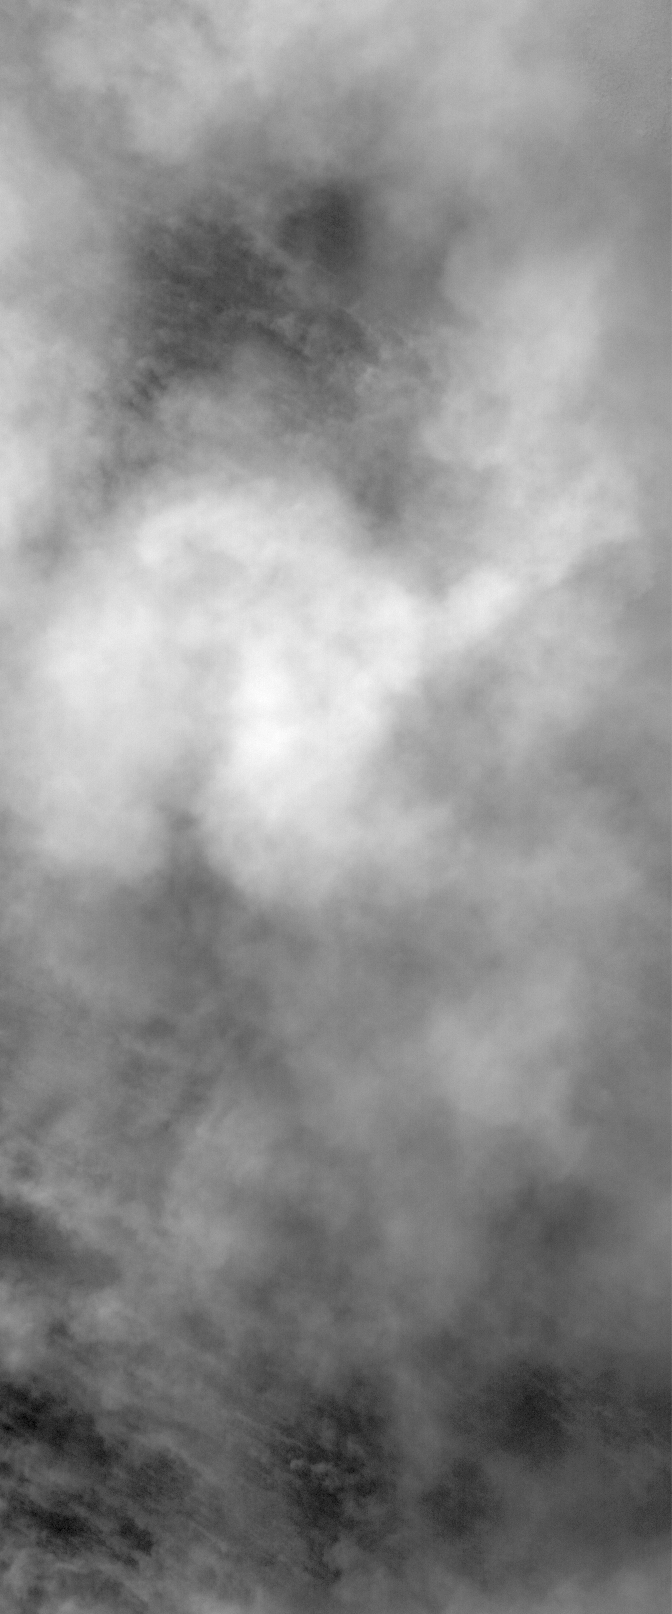

Closing Window

24 May 2006
This Mars Global Surveyor (MGS) Mars Orbiter Camera (MOC) image shows billowing clouds of dust rising from a storm southeast of Hellas Planitia. The dust storm in this case obscured the Mars Orbiter Camera’s view of the martian surface.

Location near: 62.2°S, 259.0°W
Image width: ~3 km (~1.9 mi)
Illumination from: upper left
Season: Southern Autumn

Credit: NASA/JPL/Malin Space Science Systems